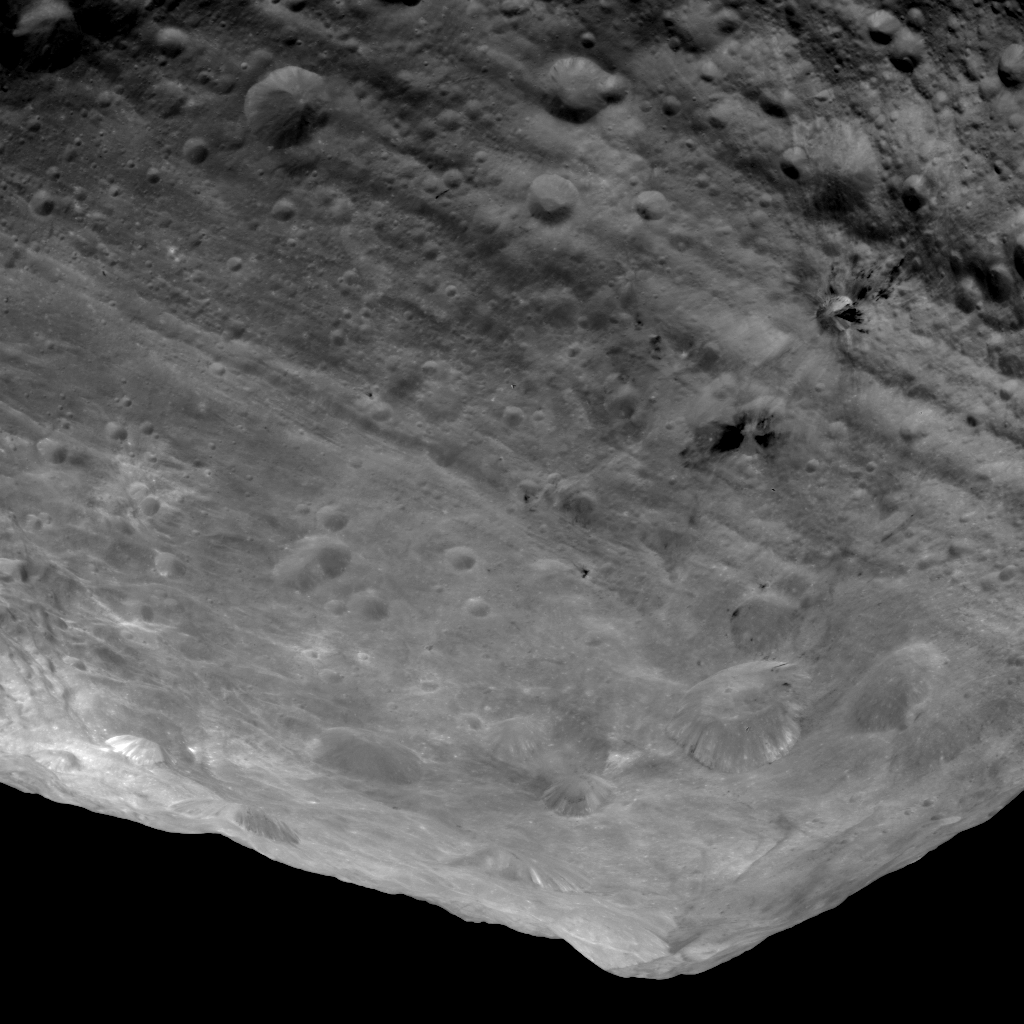

Impressive Mountain Tops on Vesta

In this image of the south pole region of the asteroid Vesta, a mountain is rising approximately 9 miles (15 kilometers) above the floor of a crater. This mountain, which measures about 125 miles (200 kilometers) in diameter at its base, is one of the highest elevations on all known bodies with solid surfaces in the solar system.

The image has been recorded with the framing camera aboard NASA’s Dawn spacecraft from a distance of about 1,700 miles (2,700 kilometers). The image resolution is about 260 meters per pixel.

The Dawn mission to Vesta and Ceres is managed by NASA’s Jet Propulsion Laboratory, a division of the California Institute of Technology in Pasadena, for NASA’s Science Mission Directorate, Washington. UCLA is responsible for overall Dawn mission science. The Dawn framing cameras were developed and built under the leadership of the Max Planck Institute for Solar System Research, Katlenburg-Lindau, Germany, with significant contributions by DLR German Aerospace Center, Institute of Planetary Research, Berlin, and in coordination with the Institute of Computer and Communication Network Engineering, Braunschweig. The Framing Camera project is funded by the Max Planck Society, DLR, and NASA/JPL.

Credit: NASA/JPL-Caltech/UCLA/MPS/DLR/IDA